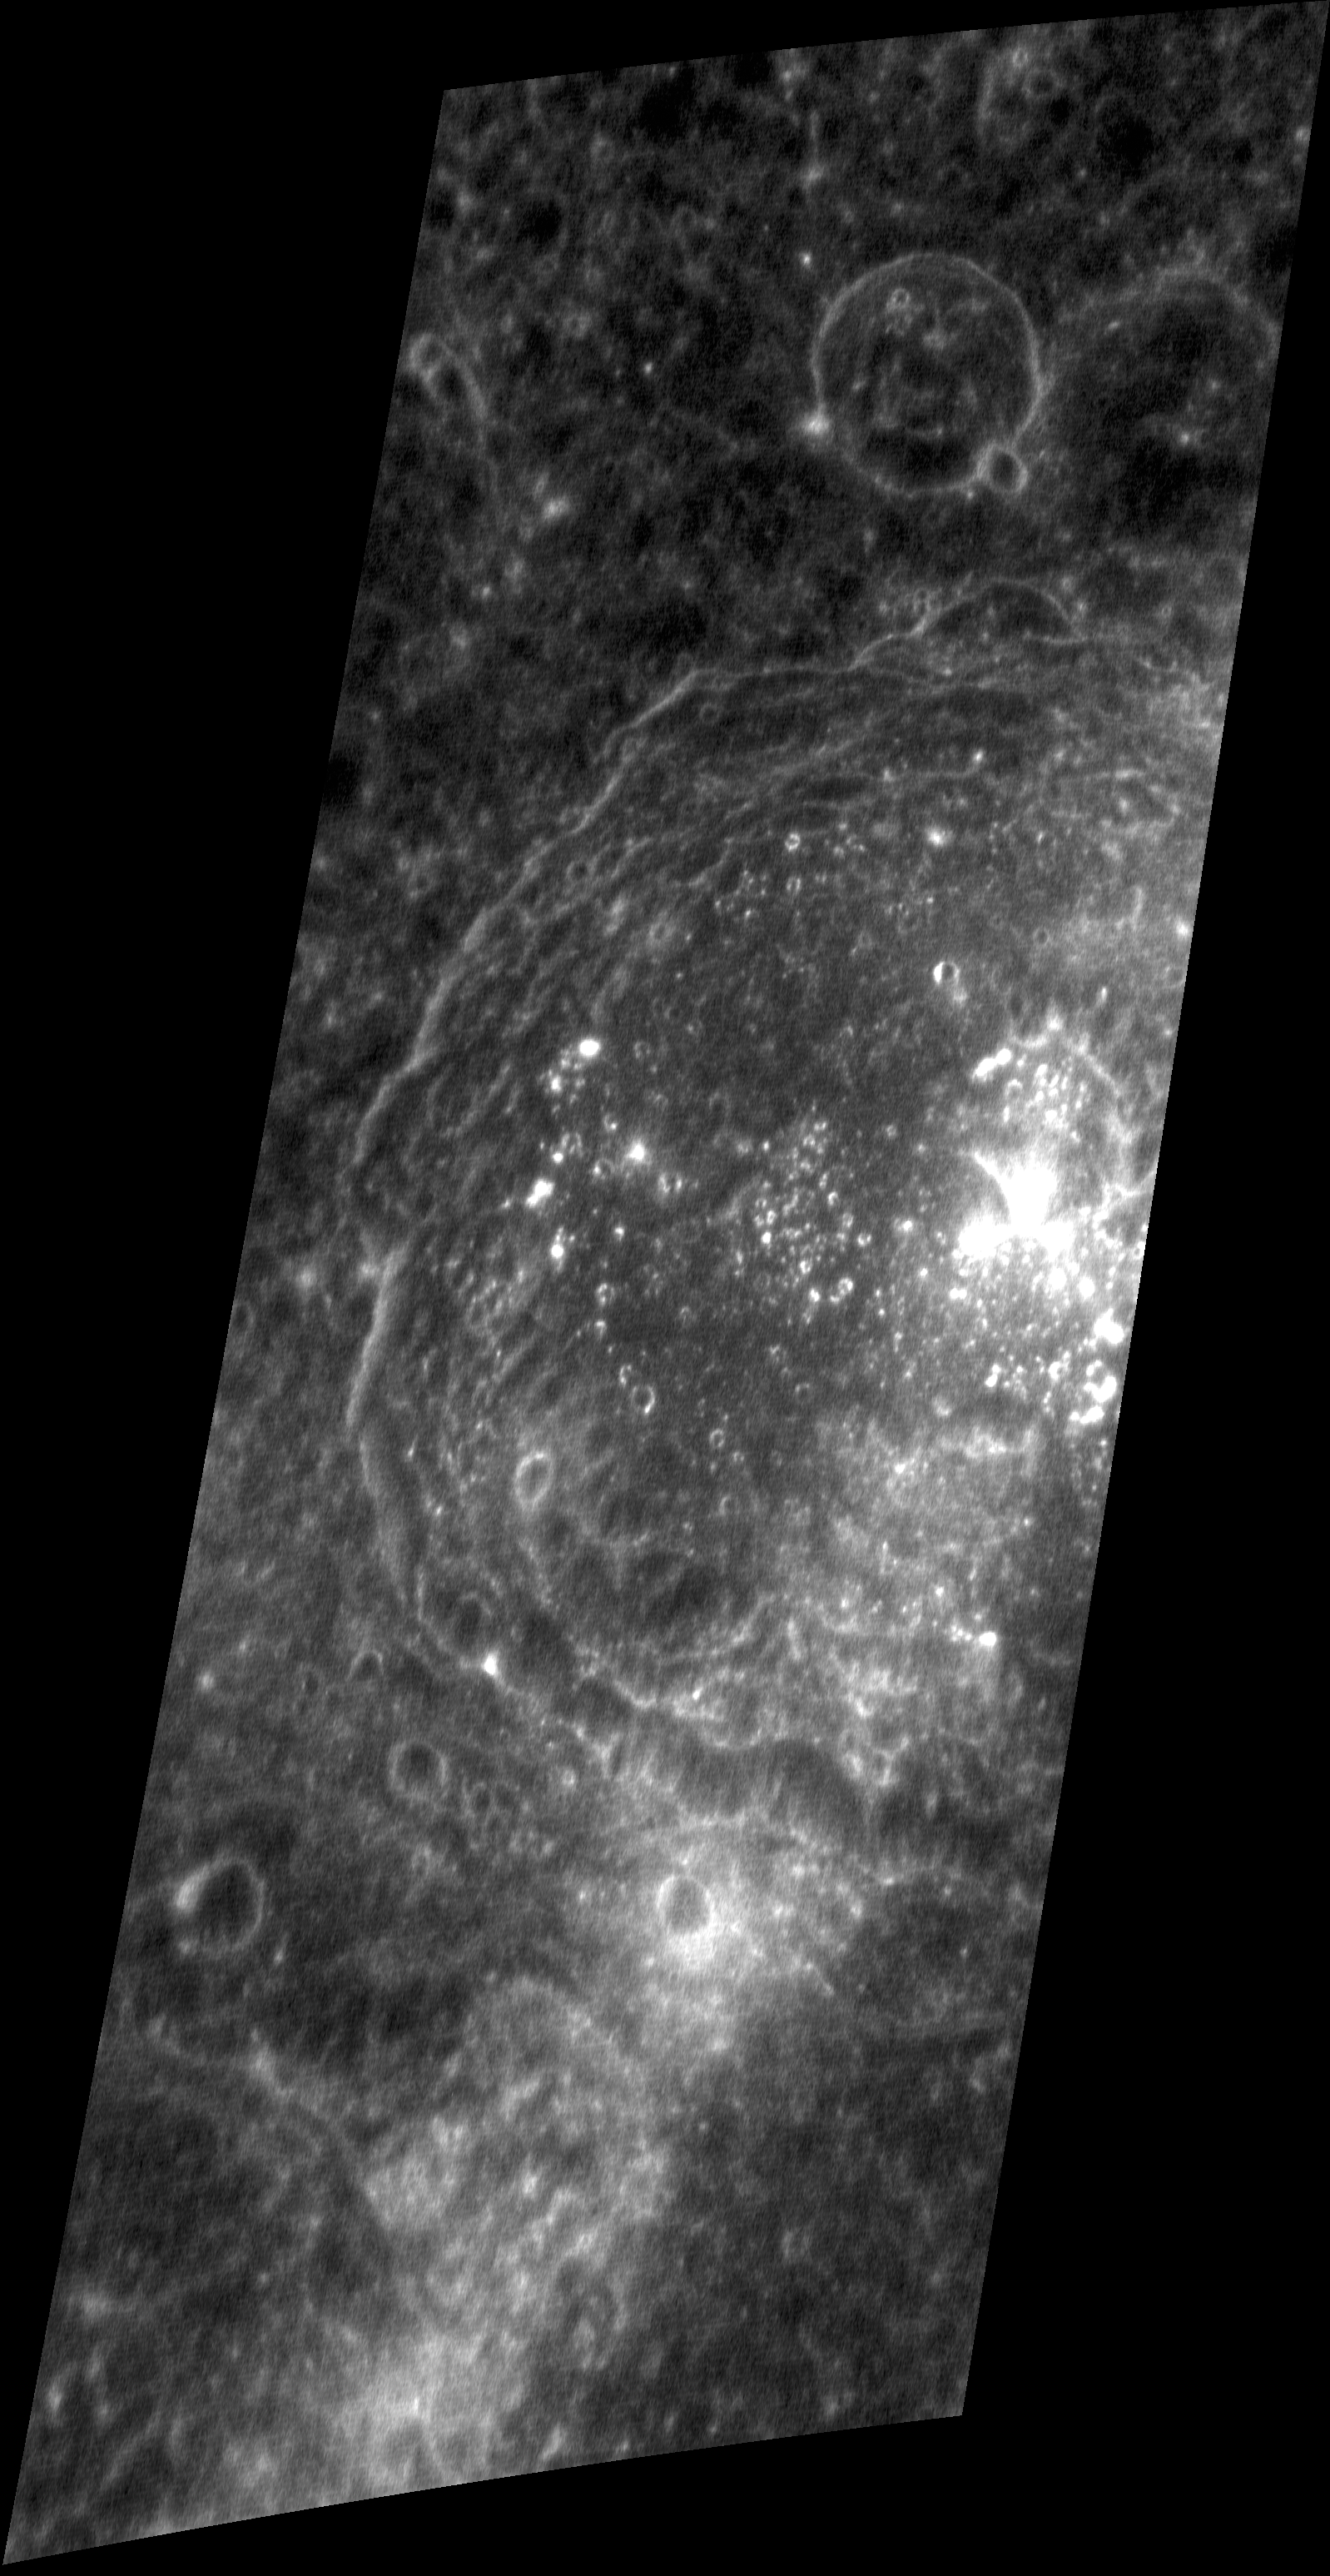

Bright Peaks, Big Crater

This oblique-view image was obtained as a special targeted observation of the large crater Asvaghosa. This crater, 90 km (56 mi.) in diameter, has bright central peaks. Their high reflectance appears to have been enhanced by the crater ray that crosses the area, having originated either at Kuiper to the southwest, or Hokusai to the northeast.

This image was acquired as a high-resolution targeted observation. Targeted observations are images of small areas on Mercury’s surface at resolutions much higher than the 250-meter/pixel (820 feet/pixel) morphology base map or the 1-kilometer/pixel (0.6 miles/pixel) color base map. It is not possible to cover all of Mercury’s surface at this high resolution during MESSENGER’s one-year mission, but several areas of high scientific interest are generally imaged in this mode each week.

On March 17, 2011 (March 18, 2011, UTC), MESSENGER became the first spacecraft ever to orbit the planet Mercury. The mission is currently in its commissioning phase, during which spacecraft and instrument performance are verified through a series of specially designed checkout activities. In the course of the one-year primary mission, the spacecraft’s seven scientific instruments and radio science investigation will unravel the history and evolution of the Solar System’s innermost planet. Visit the Why Mercury? section of this website to learn more about the science questions that the MESSENGER mission has set out to answer.

Date acquired: April 05, 2011
Image Mission Elapsed Time (MET): 210460149
Image ID: 91786
Instrument: Narrow Angle Camera (NAC) of the Mercury Dual Imaging System (MDIS)
Center Latitude: 10.6°
Center Longitude: 338.1° E
Resolution: 60 meters/pixel
Scale: The image is about 60 km (37 mi.) wide

These images are from MESSENGER, a NASA Discovery mission to conduct the first orbital study of the innermost planet, Mercury. For information regarding the use of images, see the MESSENGER image use policy.

Credit: NASA/Johns Hopkins University Applied Physics Laboratory/Carnegie Institution of Washington